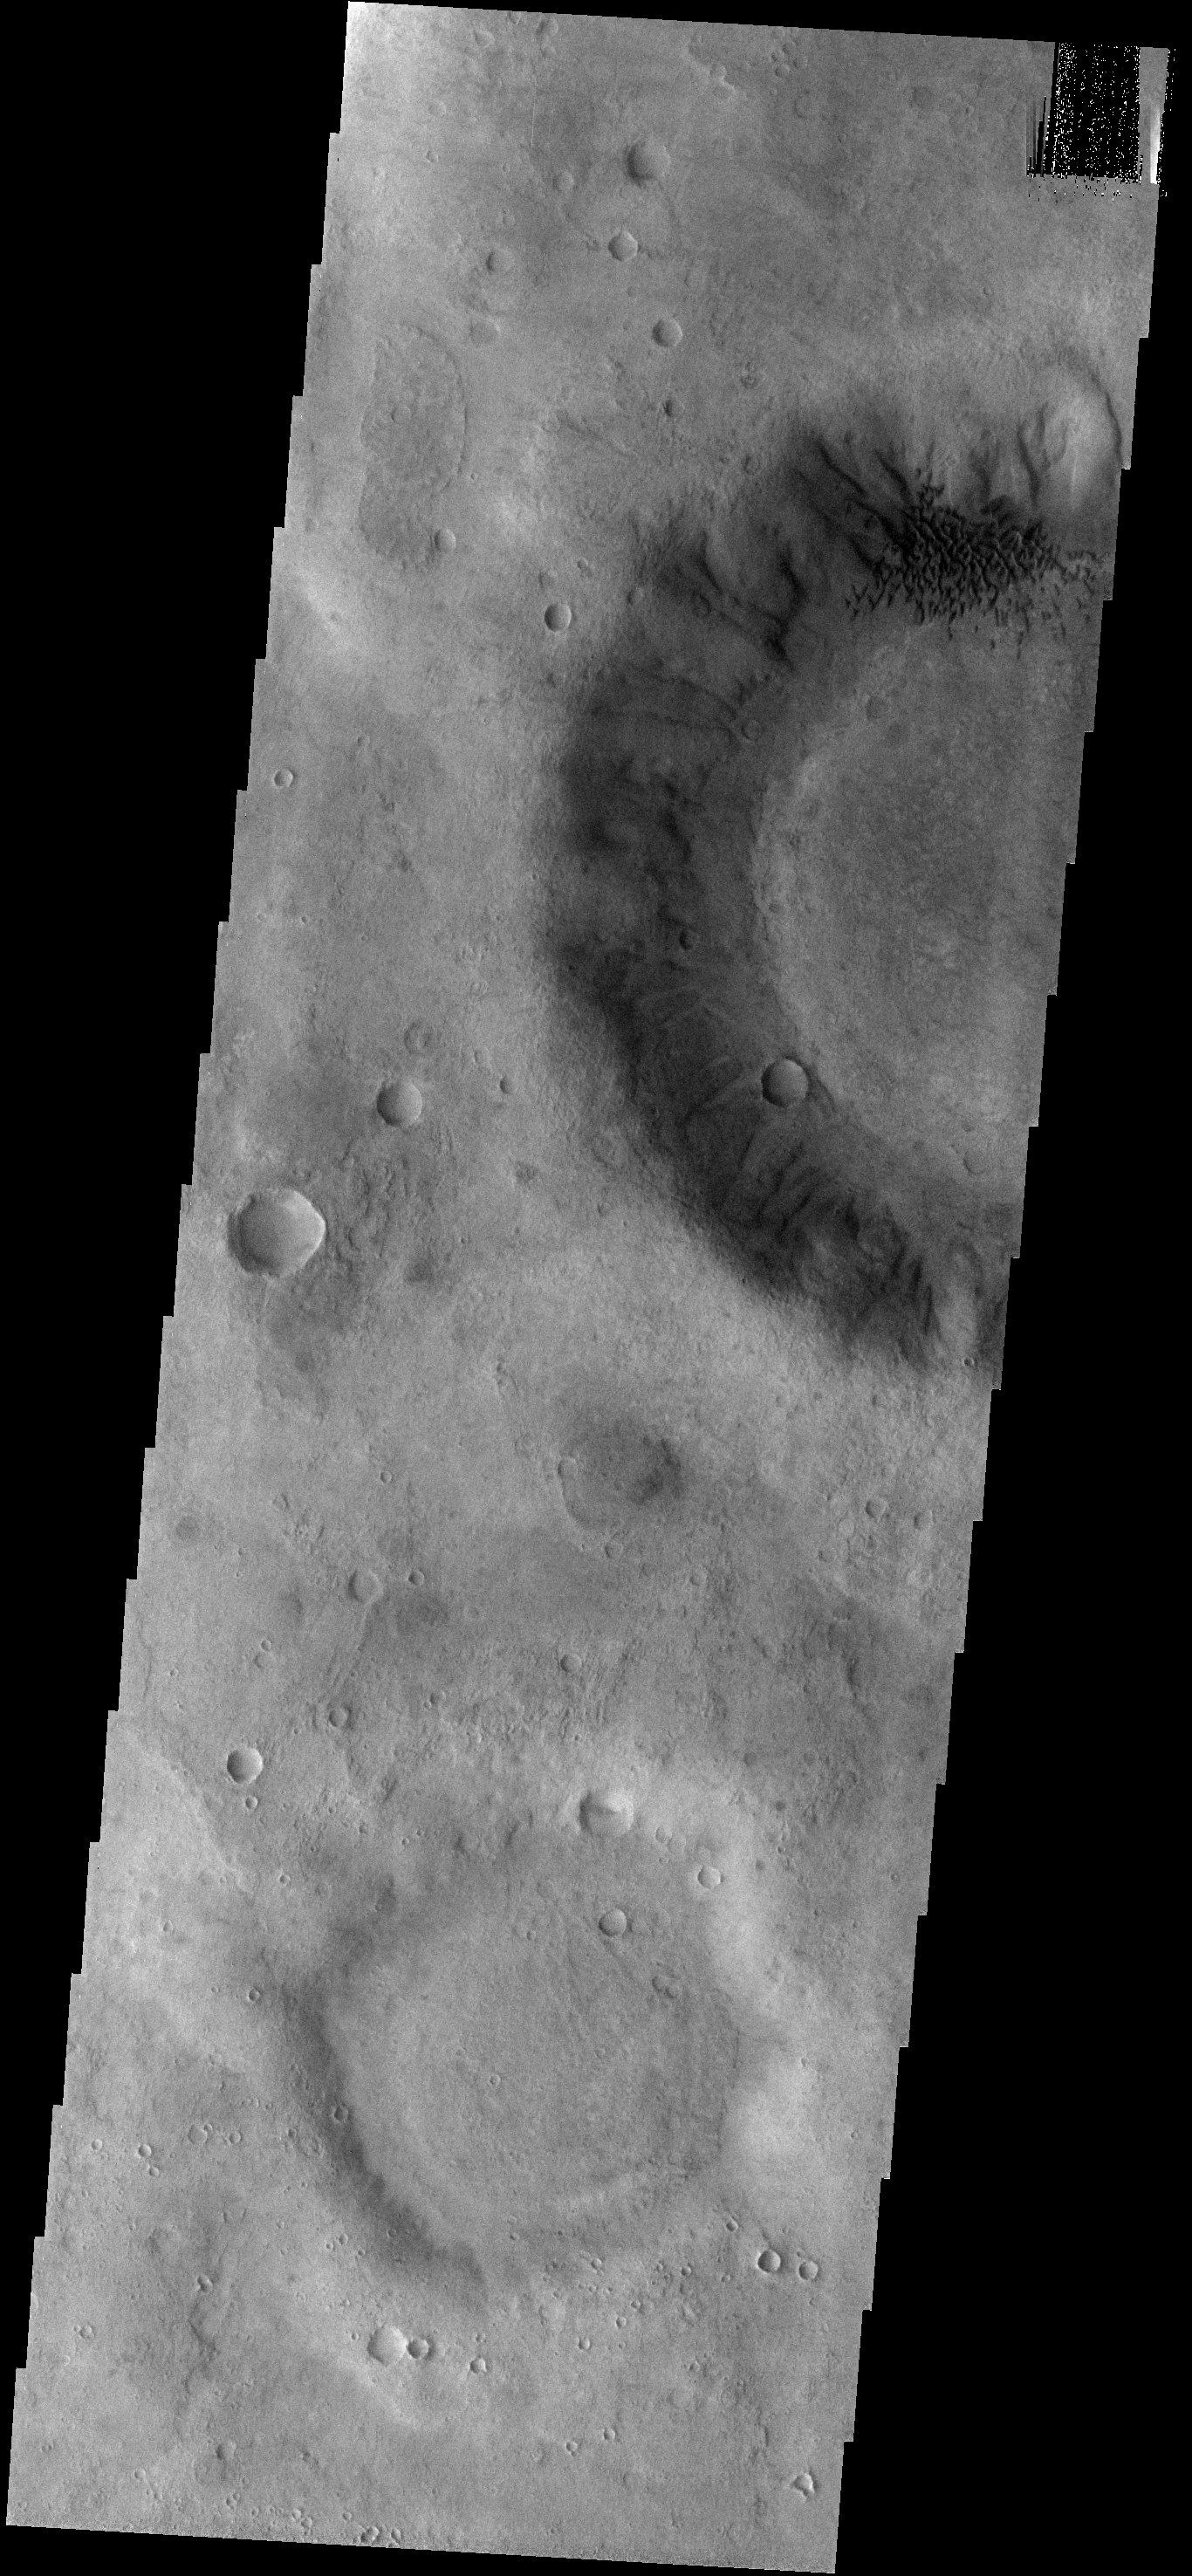

Dunes on the Move

These small, dark dunes in Ruza Crater are moving from the crater floor to the crater rim. With the passage of time and continued wind activity the leading dunes will exit the crater completely.

Image information: VIS instrument. Latitude -34.1N, Longitude 307.1E. 17 meter/pixel resolution.

Please see the THEMIS Data Citation Note for details on crediting THEMIS images.

Note: this THEMIS visual image has not been radiometrically nor geometrically calibrated for this preliminary release. An empirical correction has been performed to remove instrumental effects. A linear shift has been applied in the cross-track and down-track direction to approximate spacecraft and planetary motion. Fully calibrated and geometrically projected images will be released through the Planetary Data System in accordance with Project policies at a later time.

NASA’s Jet Propulsion Laboratory manages the 2001 Mars Odyssey mission for NASA’s Office of Space Science, Washington, D.C. The Thermal Emission Imaging System (THEMIS) was developed by Arizona State University, Tempe, in collaboration with Raytheon Santa Barbara Remote Sensing. The THEMIS investigation is led by Dr. Philip Christensen at Arizona State University. Lockheed Martin Astronautics, Denver, is the prime contractor for the Odyssey project, and developed and built the orbiter. Mission operations are conducted jointly from Lockheed Martin and from JPL, a division of the California Institute of Technology in Pasadena.

Credit: NASA/JPL/ASU